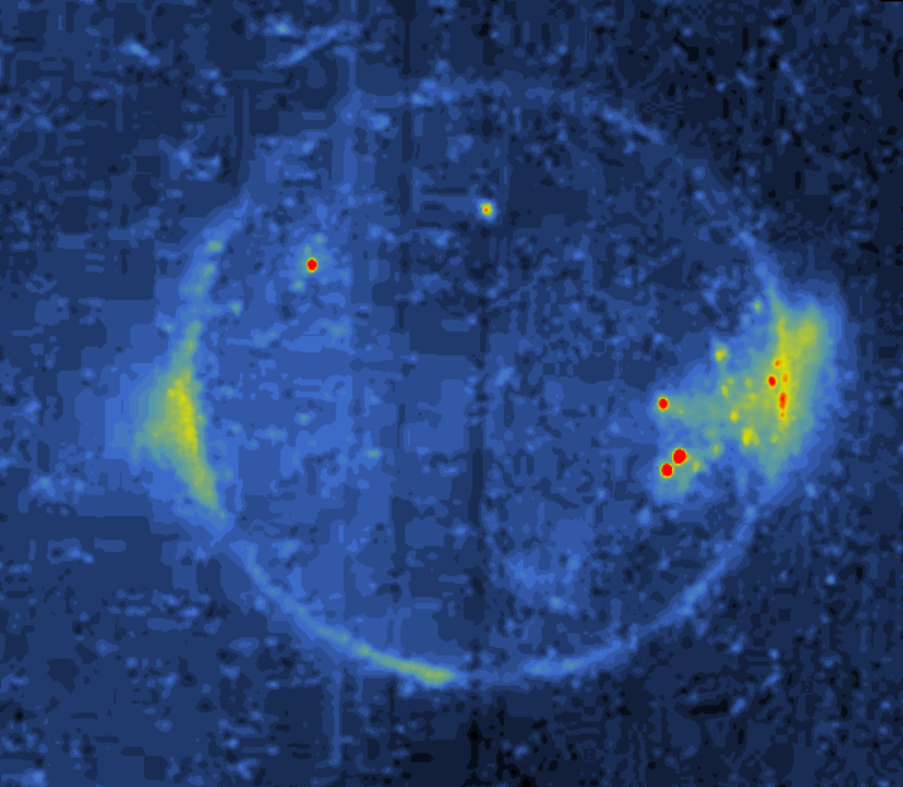

Io Eclipse/Volcanic Eruption

This image was acquired while Io was in eclipse (in Jupiter’s shadow) during Galileo’s eighth orbit, and reveals several dynamic processes. The most intense features are red, while glows of lesser intensity are yellow or green, and very faint glows appear blue in this color-coded image. The small red or yellow spots mark the sites of high-temperature magma erupting onto the surface in lava flows or lava lakes.

This image reveals a field of bright spots near Io’s sub-Jupiter point (right-hand side of image). The sub-Jupiter hemisphere always faces Jupiter just as the Moon’s nearside always faces Earth. There are extended diffuse glows on the equatorial limbs or edges of the planet (right and left sides). The glow on the left is over the active volcanic plume Prometheus, but whereas Prometheus appears to be 75 kilometers (46.6 miles) high in reflected light, here the diffuse glow extends about 800 kilometers (497 miles) from Io’s limb. This extended glow indicates that gas or small particles reach much greater heights than the dense inner plume. The diffuse glow on the right side reaches a height of 400 kilometers (249 miles), and includes a prominence with a plume-like shape. However, no volcanic plume has been seen at this location in reflected light. This type of observation is revealing the relationships between Io’s volcanism, atmosphere and exosphere.

Taken on May 6, 1997, north is toward the top. The image was taken with the clear filter of the solid state imaging (CCD) system on NASA’s Galileo spacecraft at a range of 1.8 million kilometers (1.1 million miles).

The Jet Propulsion Laboratory, Pasadena, CA manages the Galileo mission for NASA’s Office of Space Science, Washington, DC. JPL is an operating division of California Institute of Technology (Caltech).

Credit: NASA/JPL/University of Arizona